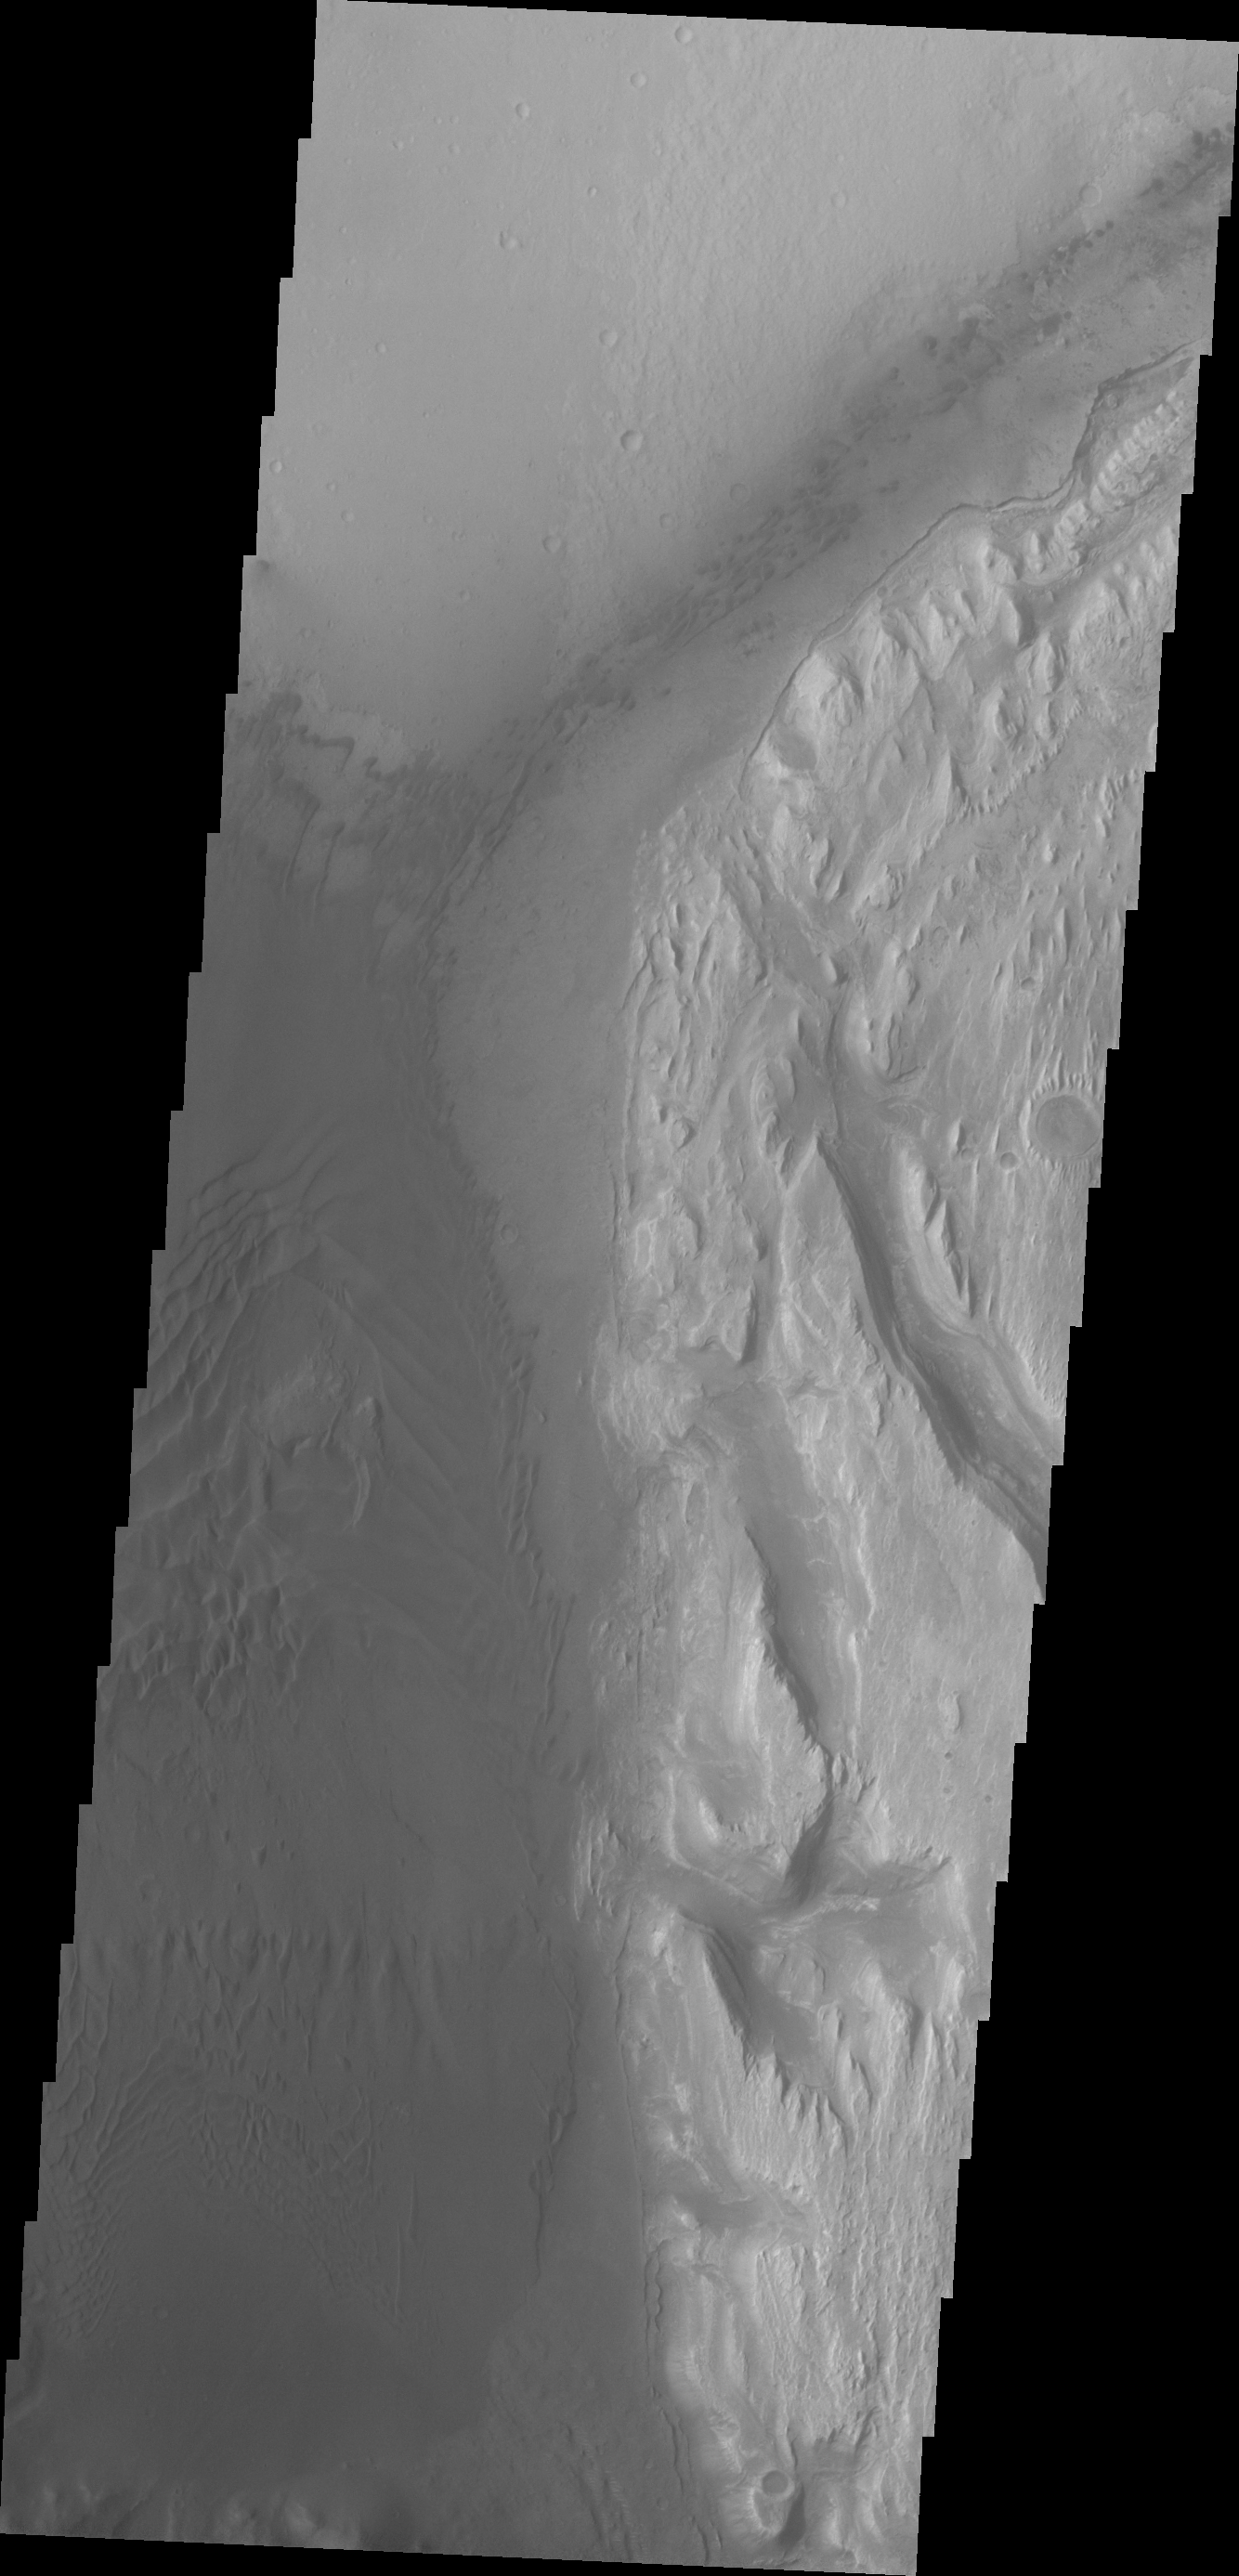

Images of Gale #19

During the month of April Mars will be in conjunction relative to the Earth. This means the Sun is in the line-of-sight between Earth and Mars, and communication between the two planets is almost impossible. For conjunction, the rovers and orbiting spacecraft at Mars continue to operate, but do not send the data to Earth. This recorded data will be sent to Earth when Mars moves away from the sun and the line-of-sight between Earth and Mars is reestablished. During conjunction the THEMIS image of the day will be a visual tour of Gale Crater, the location of the newest rover Curiosity.

This image shows the western margin of Mt. Sharp. The large channel from past images enters the frame in the center and then veers to the northwest. A large region of sand and sand dunes covers the crater floor.

Credit: NASA/JPL-Caltech/ASU